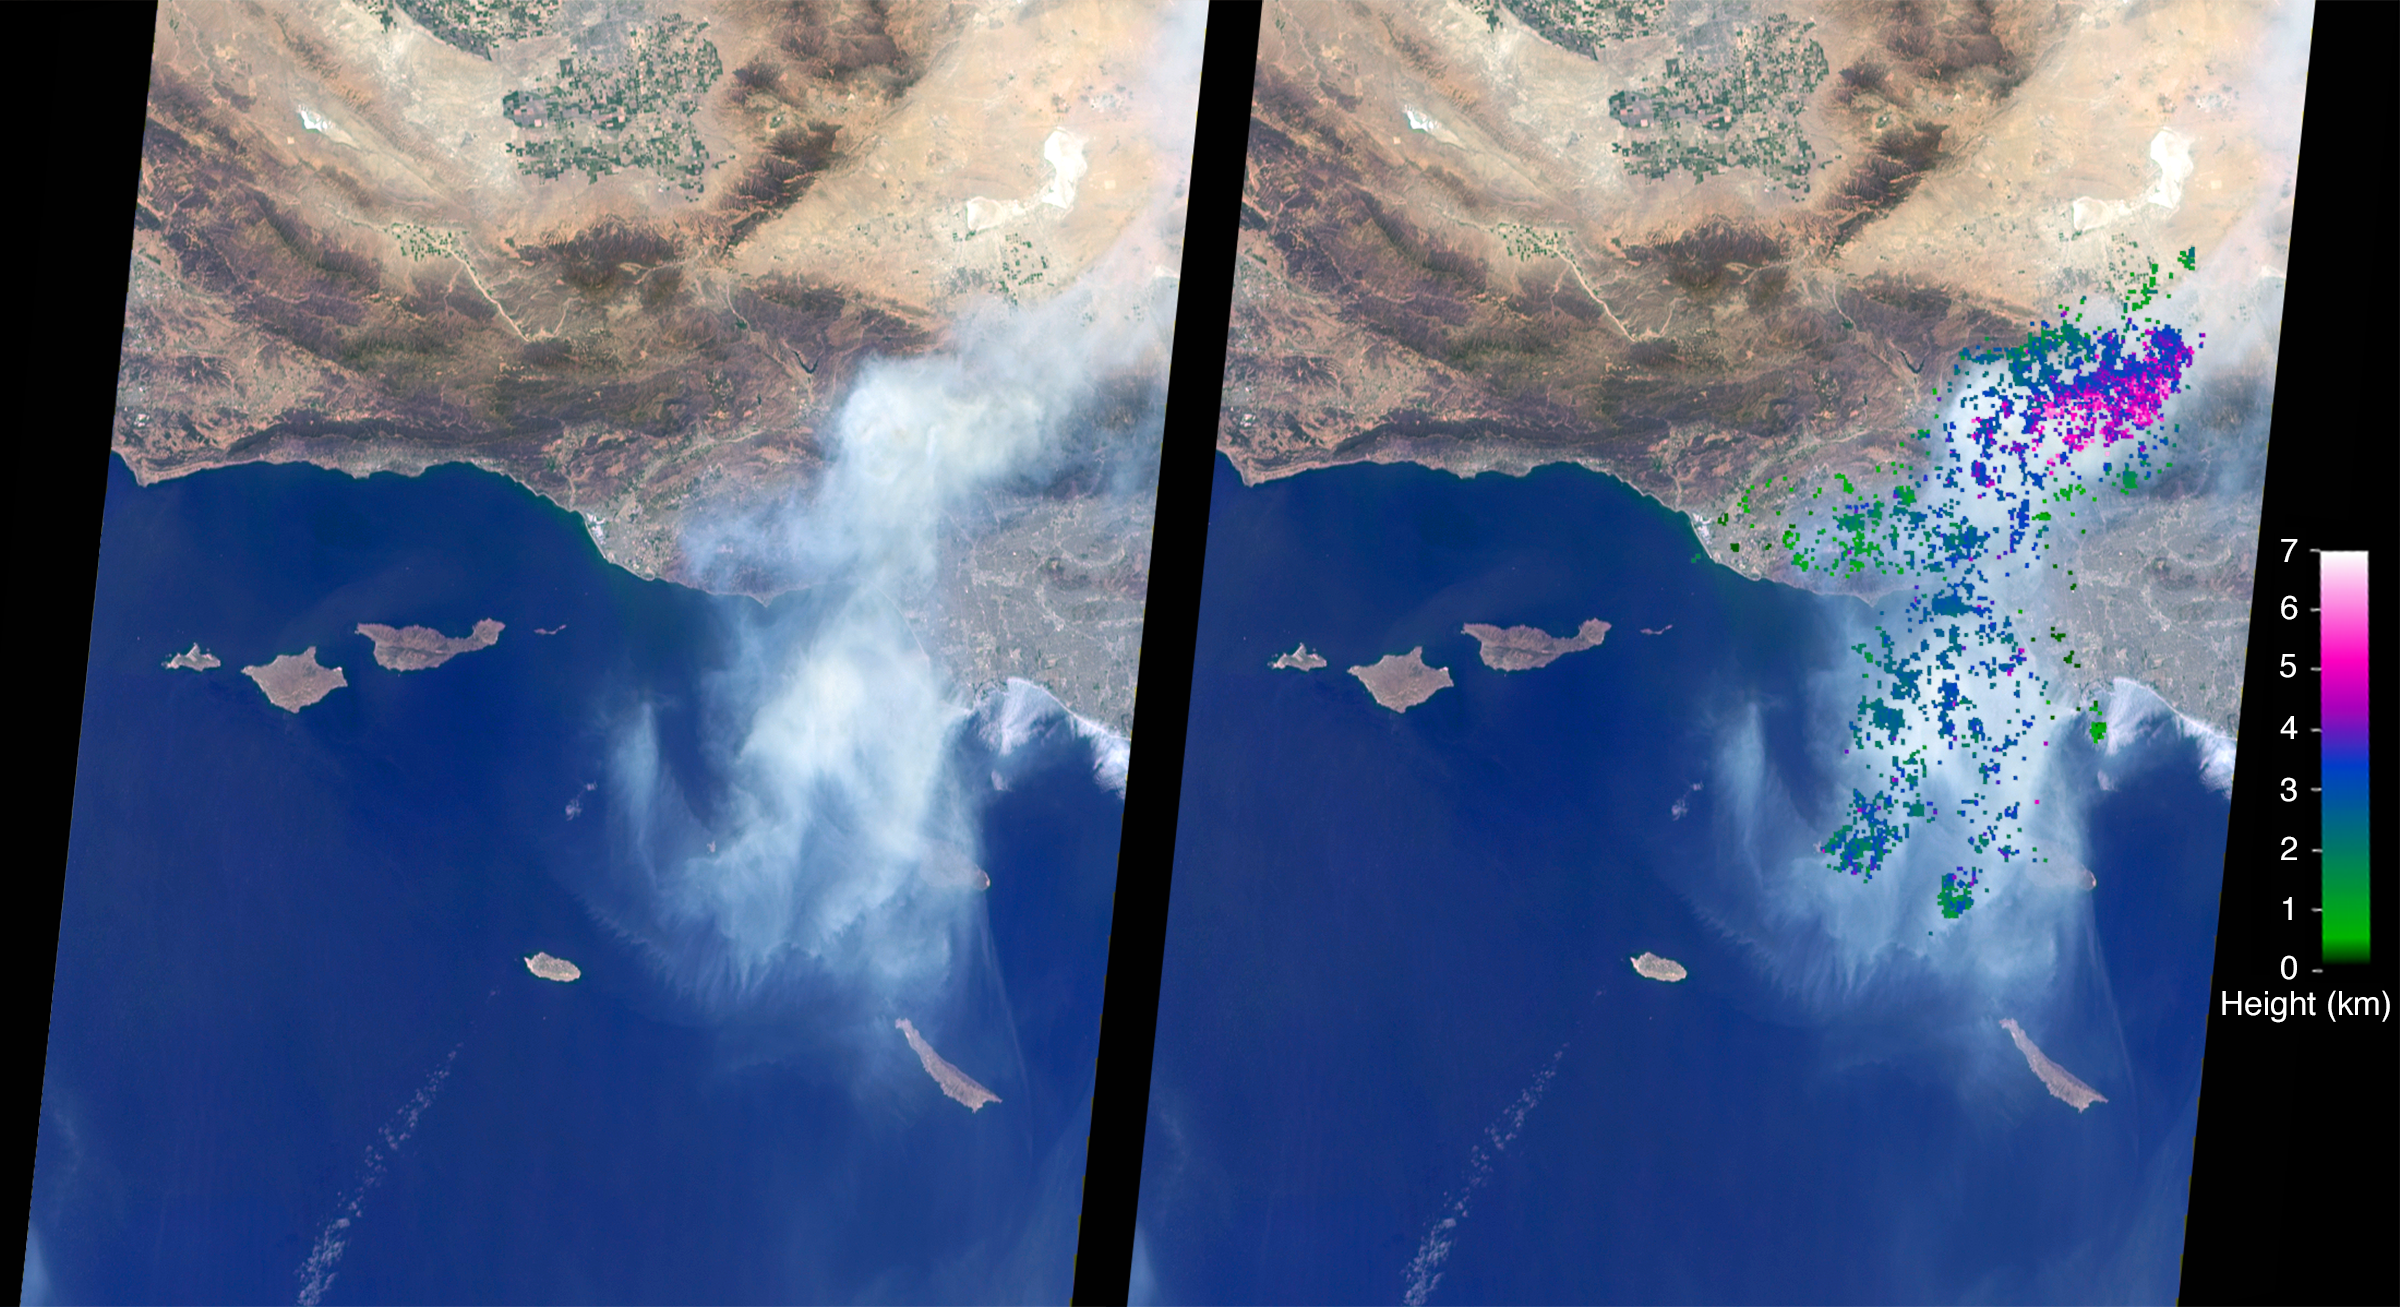

NASA’s MISR Studies Smoke Plumes from California’s Sand Fire

The Sand Fire in the Santa Clarita Valley area of Southern California erupted on Friday, July 22, 2016, and rapidly grew to almost 39,000 acres (60 square miles, or 160 square kilometers). Thousands of residents were evacuated, and the fire claimed the life of one person. The Multi-angle Imaging SpectroRadiometer (MISR) instrument aboard NASA’s Terra satellite passed over the region on July 23 around 11:50 a.m. PDT. At left is an image acquired by MISR’s 60-degree forward-viewing camera. The oblique view angle makes the smoke more apparent than it would be in a more conventional vertical view. This cropped image is about 185 miles (300 kilometers) wide. Smoke from the Sand Fire is visible on the right-hand side of the image.

Stereoscopic analysis of MISR’s multiple camera angles is used to compute the height of the smoke plume from the Sand Fire. In the right-hand image, these heights are superimposed on the underlying image. The color scale shows that the plume extends up to about 4 miles (6 kilometers) above its source in Santa Clarita, but rapidly diminishes in height as winds push it to the southwest. The data compare well with a pilot report issued at Los Angeles International Airport on the evening of July 22, which reported smoke at 15,000-18,000 feet altitude (4.5 to 5.5 kilometers). Air quality warnings were issued for the San Fernando Valley and the western portion of Los Angeles due to this low-hanging smoke. However, data from air quality monitoring instruments seem to indicate that the smoke did not actually reach the ground.

These data were captured during Terra orbit 88284. The stereoscopic analysis was performed using the MISR INteractive eXplorer (MINX) software tool, which is publicly available through the Open Channel Foundation at http://www.openchannelsoftware.com/projects/MINX. A database of previously digitized plumes is available from the MISR Plume Height Project at http://misr.jpl.nasa.gov/getData/accessData/MISRPlumeHeight/. MISR was built and is managed by NASA’s Jet Propulsion Laboratory, Pasadena, California, for NASA’s Science Mission Directorate, Washington, D.C. The Terra spacecraft is managed by NASA’s Goddard Space Flight Center, Greenbelt, Maryland. The MISR data were obtained from the NASA Langley Research Center Atmospheric Science Data Center, Hampton, Virginia. JPL is a division of the California Institute of Technology in Pasadena.

Credit: NASA/GSFC/LaRC/JPL-Caltech, MISR Team